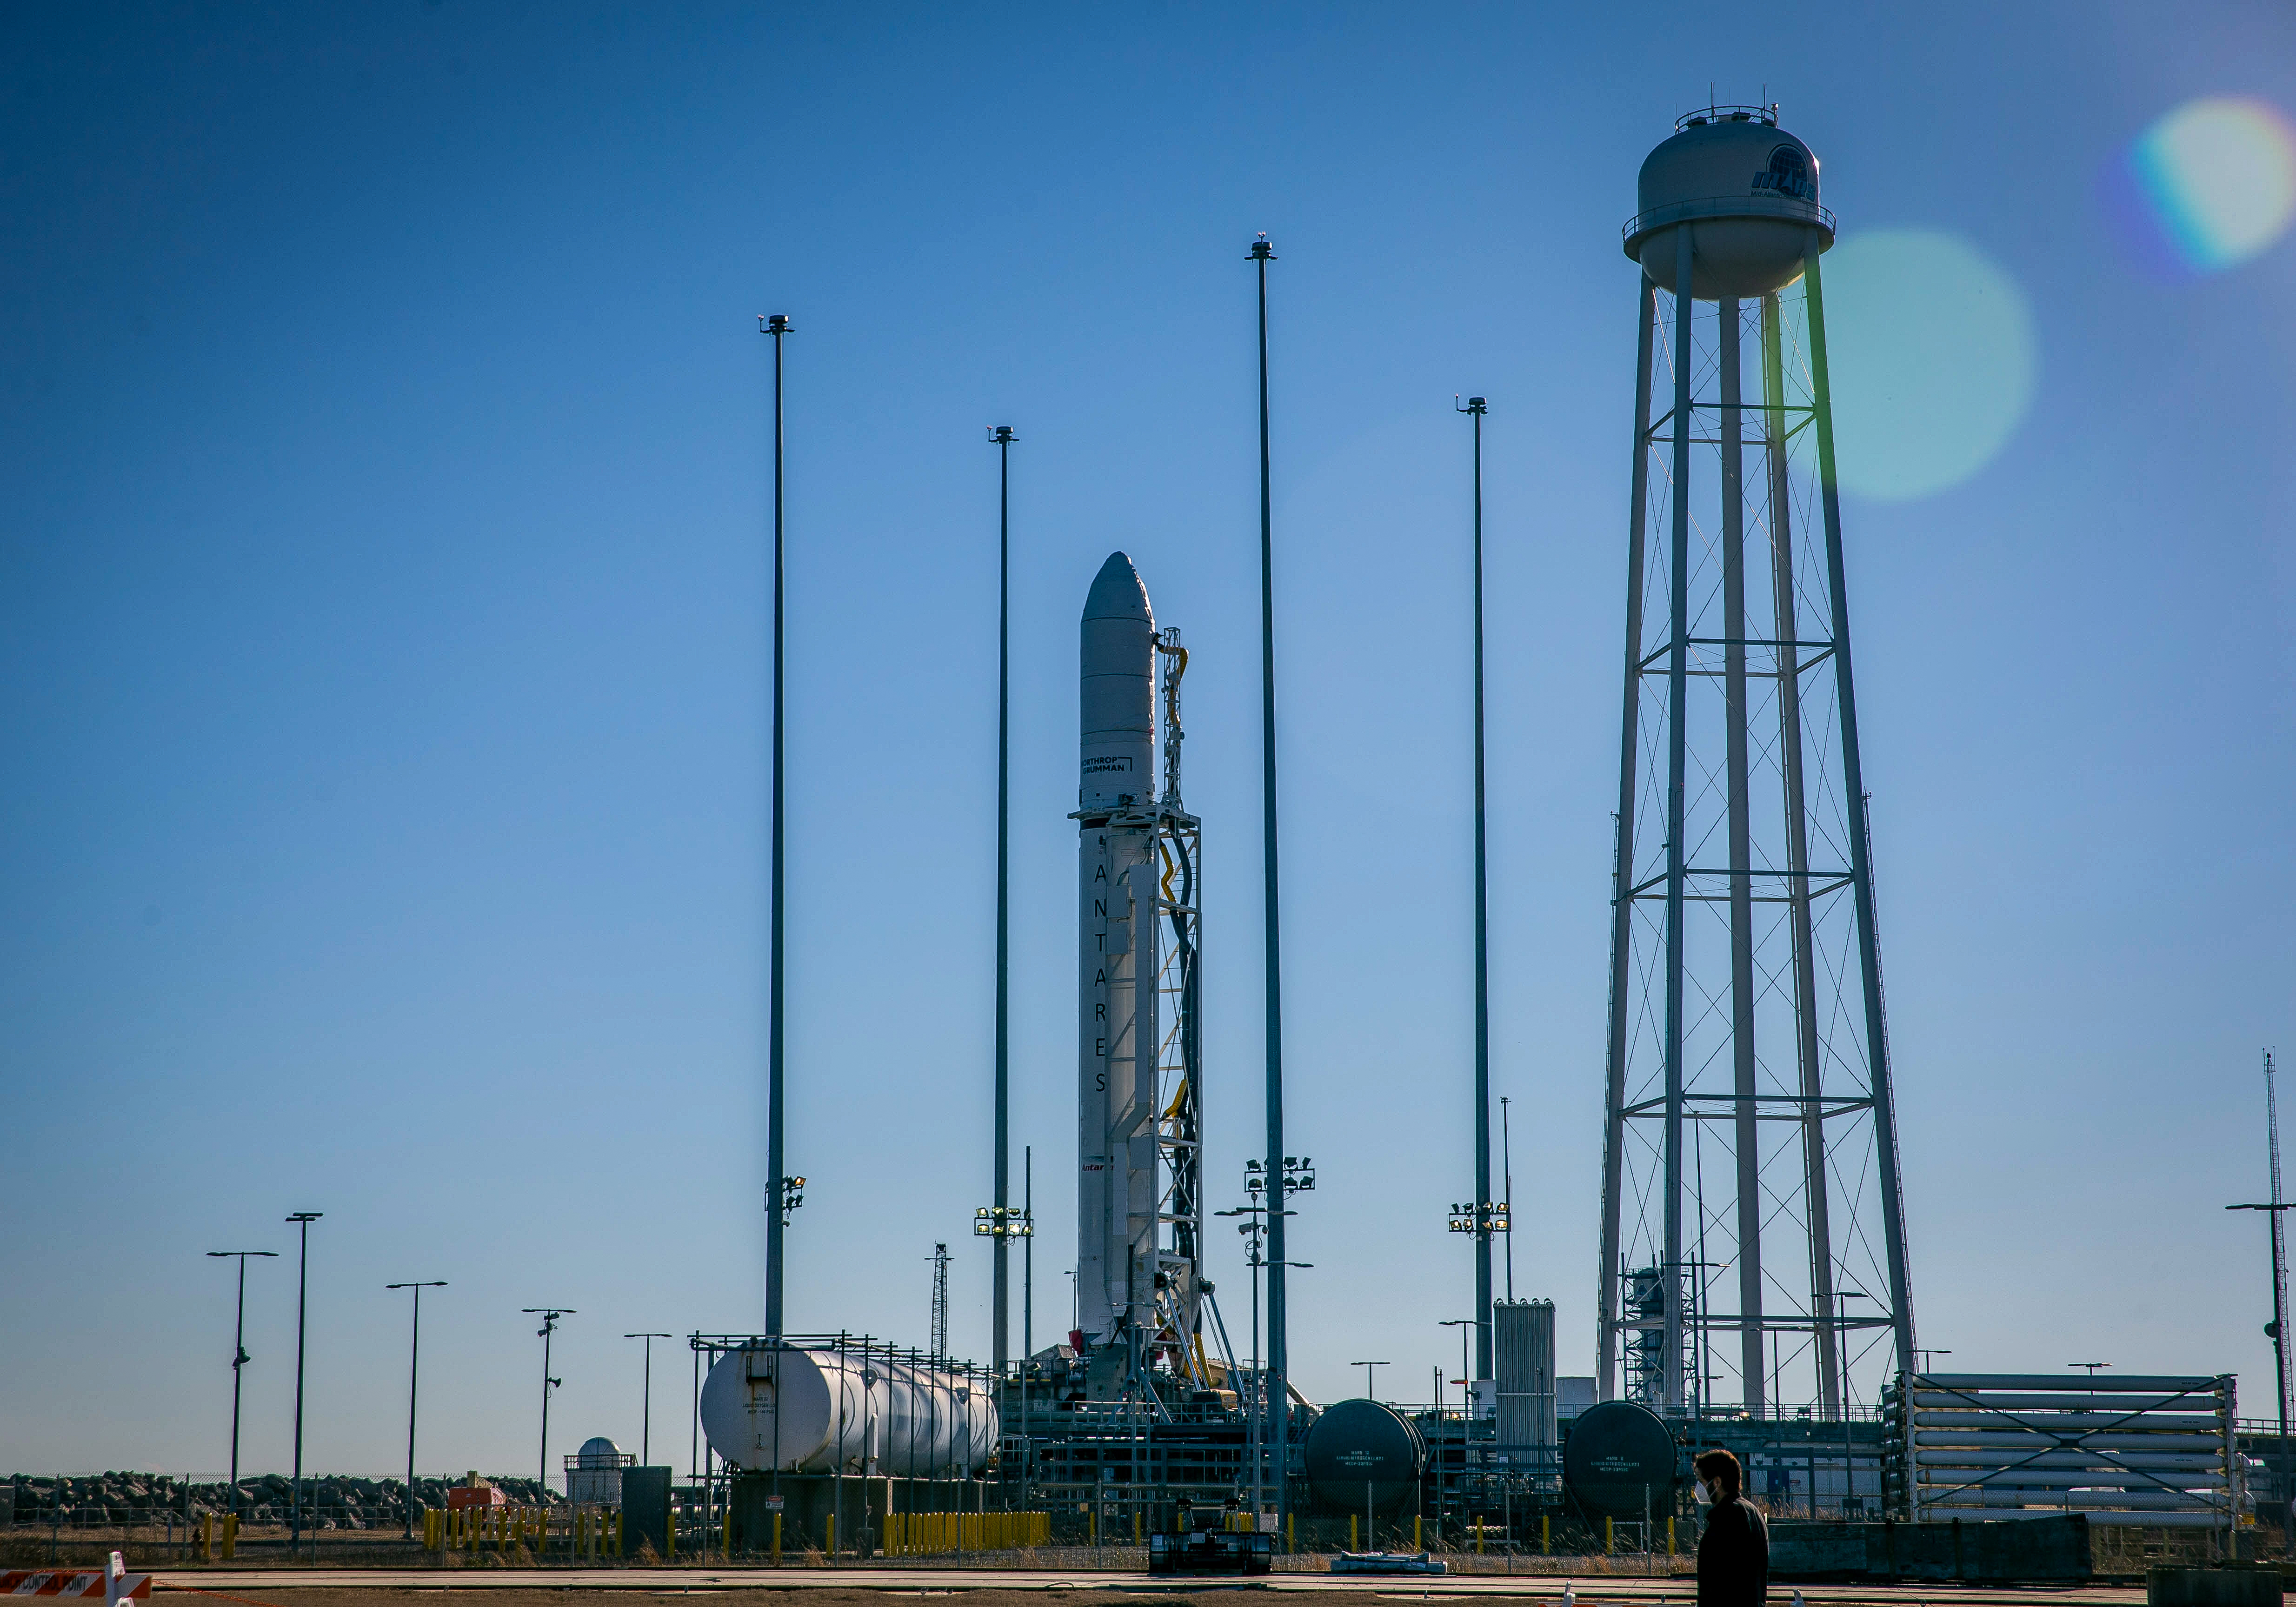

NG 15 Verticle

A Northrop Grumman Antares rocket carrying a Cygnus resupply spacecraft is in the vertical launch position on the Mid-Atlantic Regional Spaceport’s Pad-0A, Tuesday, Feb. 16, 2021, at NASA's Wallops Flight Facility in Virginia. Northrop Grumman’s 15th contracted cargo resupply mission with NASA to the International Space Station will deliver about 8,000 pounds of science and research, crew supplies and vehicle hardware to the orbital laboratory and its crew. The CRS-15 Cygnus spacecraft is named after NASA mathematician, Katherine Johnson, a Black woman who time and again broke through barriers of gender and race. The launch is scheduled 12:36 p.m. EST, Feb. 20, 2021.

Credit: NASA Wallops